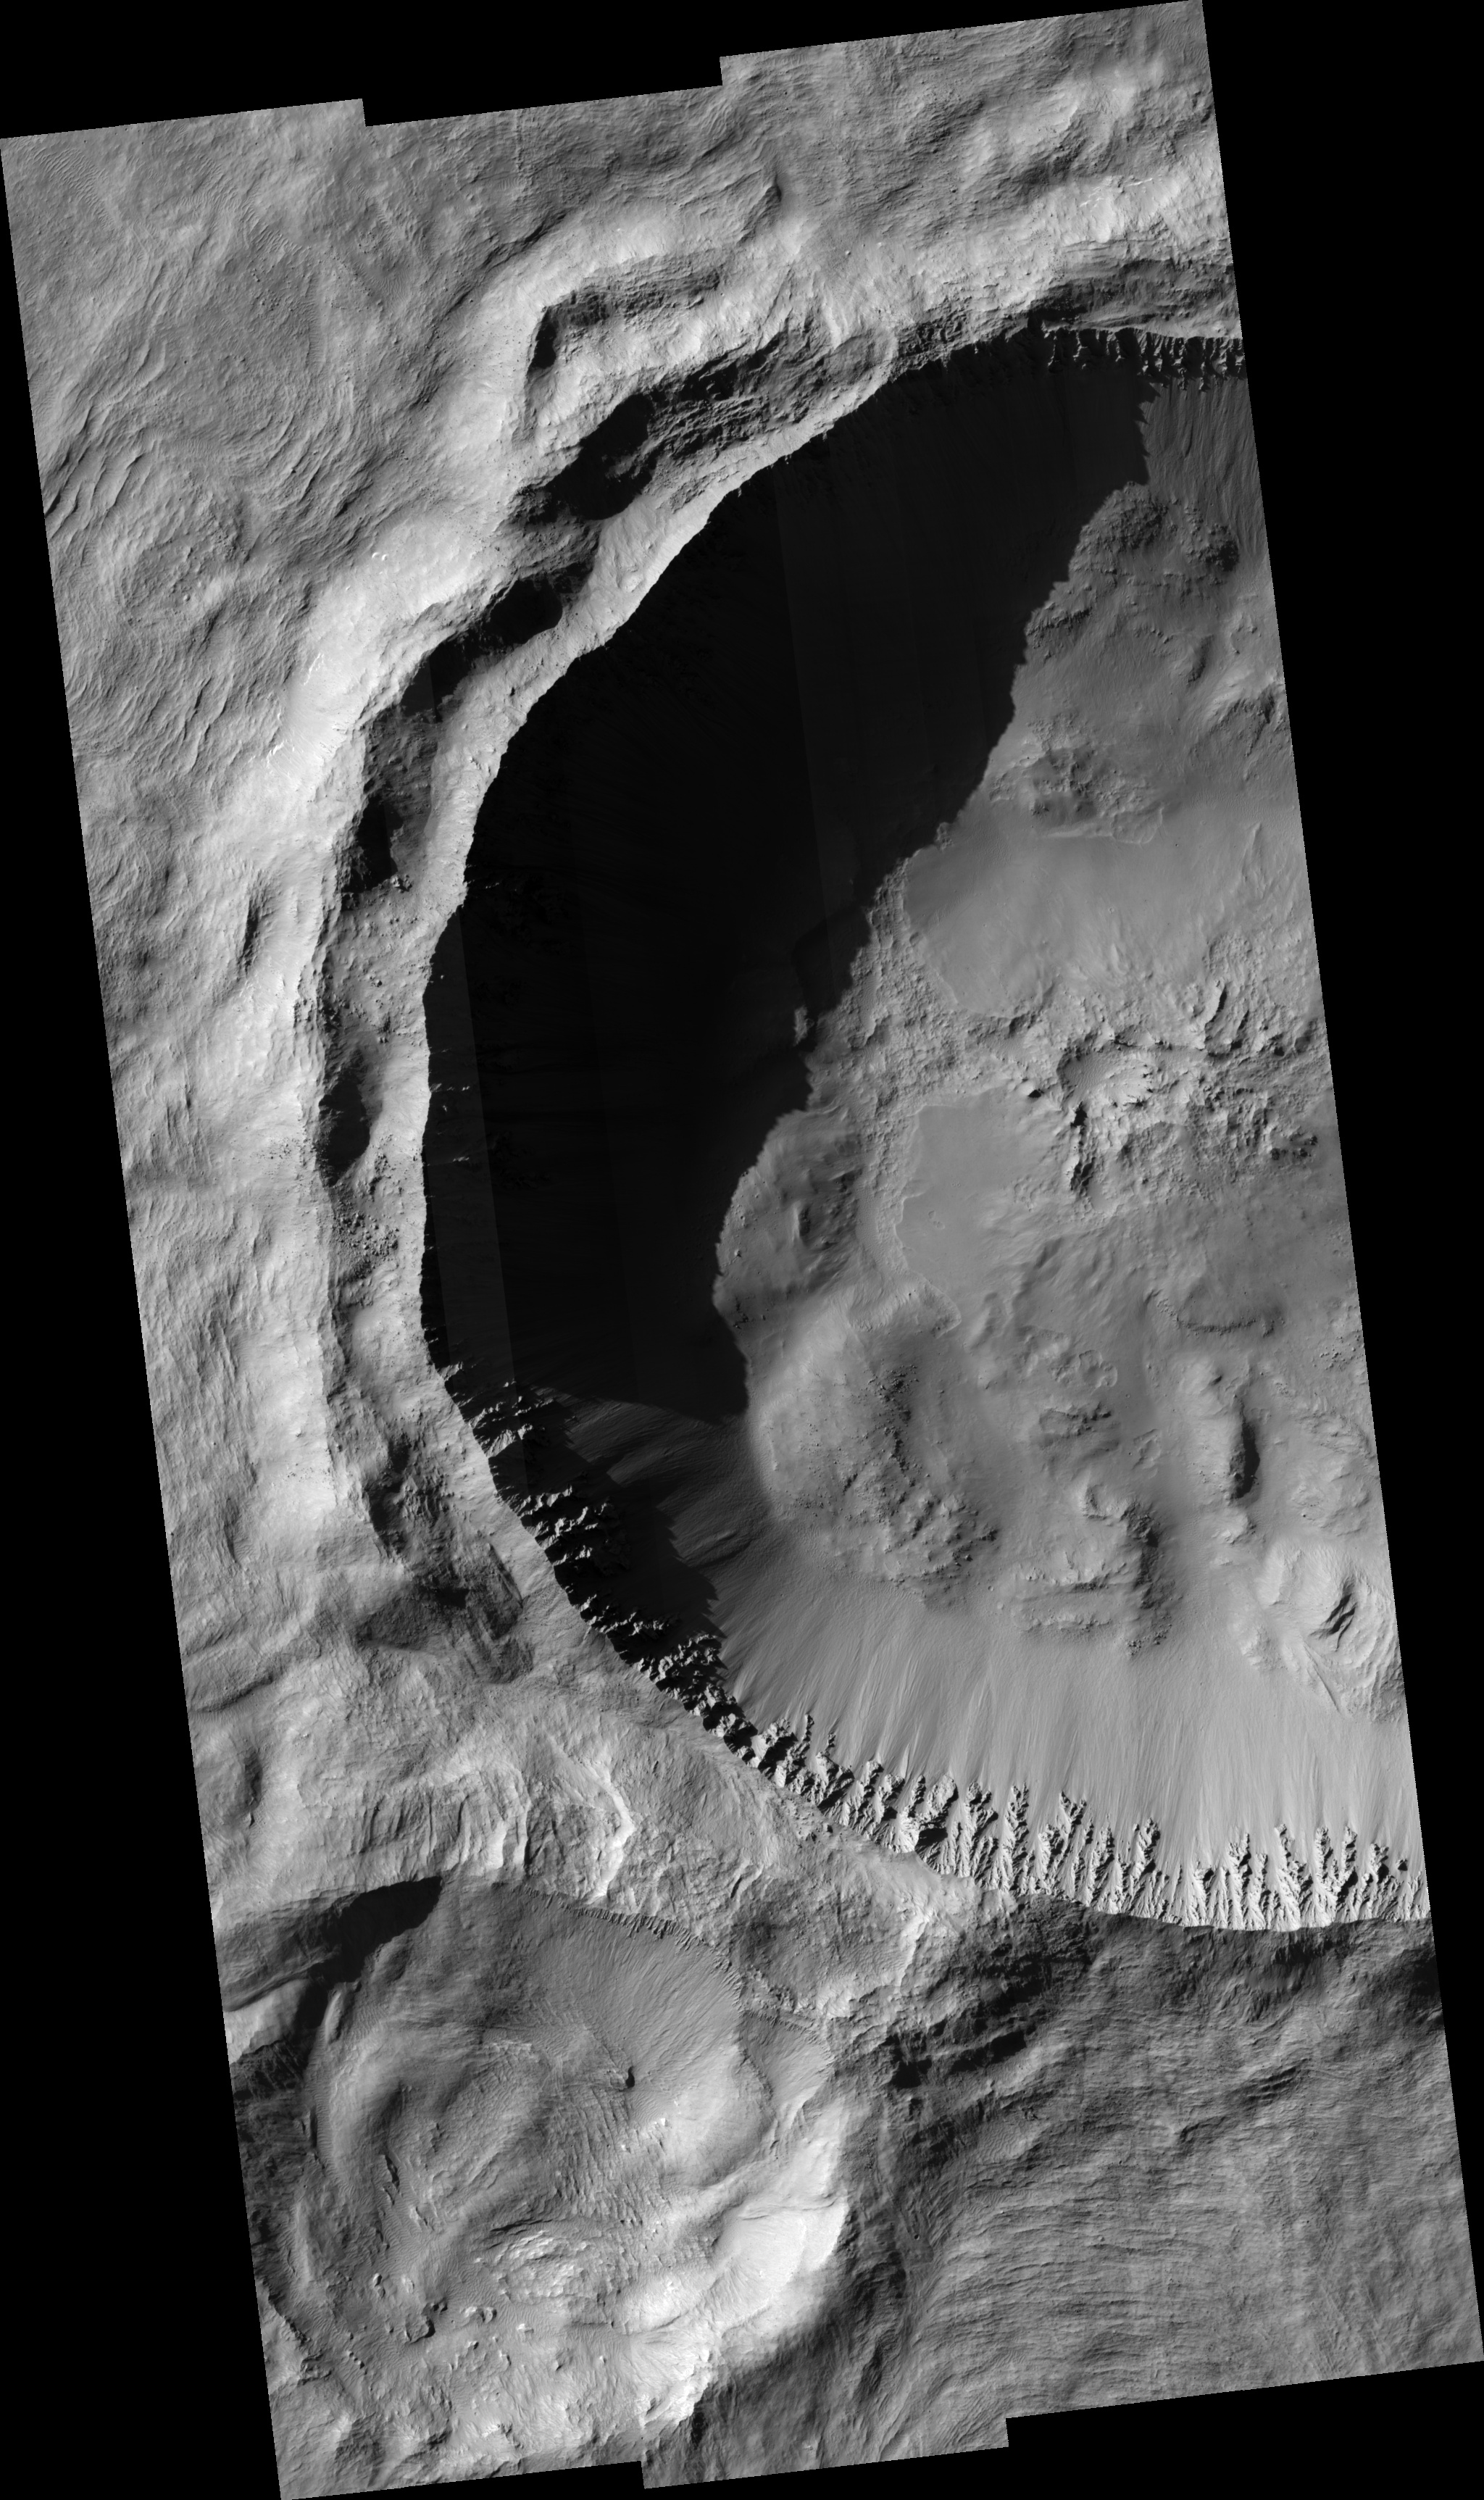

Rayed Gratteri Crater

This HiRISE image covers the western portion of the primary cavity of Gratteri crater situated in the Memnonia Fossae region. Gratteri crater is one of five definitive large rayed craters on Mars. Gratteri crater has a diameter of approximately 6.9 kilometers. Crater rays are long, linear features formed from the high-velocity ejection of blocks of material that re-impact the surface in linear clusters or chains that appear to emanate from the main or primary cavity. Such craters have been long recognized as the “brightest” and “freshest” craters on the Moon. However, Martian rays differ from lunar rays in that they are not “bright,” but best recognized by their thermal signature (at night) in 100 meter/pixel THEMIS thermal infrared images. The HiRISE image shows that Gratteri crater has well-developed and sharp crater morphologic features with no discernible superimposed impact craters. The HiRISE sub-image shows that this is true for the ejecta and crater floor up to the full resolution of the image. Massive slumped blocks of materials on the crater floor and the “spur and gully” morphology with the crater wall may suggest that the subsurface in this area may be thick and homogenous. Gratteri crater’s ejecta blanket (as seen in THEMIS images) can be described as “fluidized,” which may be suggestive of the presence of ground-ice that may have helped to “liquefy” the ejecta as it was deposited near the crater. Gratteri’s ejecta can be observed to have flowed in and around obstacles including an older, degraded crater lying immediately to the SW of Gratteri’s primary cavity.

Image PSP_001367_1620 was taken by the High Resolution Imaging Science Experiment (HiRISE) camera onboard the Mars Reconnaissance Orbiter spacecraft on November 10, 2006. The complete image is centered at -17.7 degrees latitude, 199.9 degrees East longitude. The range to the target site was 257.1 km (160.7 miles). At this distance the image scale ranges from 25.7 cm/pixel (with 1 x 1 binning) to 102.9 cm/pixel (with 4 x 4 binning). The image shown here has been map-projected to 25 cm/pixel and north is up. The image was taken at a local Mars time of 3:33 PM and the scene is illuminated from the west with a solar incidence angle of 64 degrees, thus the sun was about 26 degrees above the horizon. At a solar longitude of 133.6 degrees, the season on Mars is Northern Summer.

NASA’s Jet Propulsion Laboratory, a division of the California Institute of Technology in Pasadena, manages the Mars Reconnaissance Orbiter for NASA’s Science Mission Directorate, Washington. Lockheed Martin Space Systems, Denver, is the prime contractor for the project and built the spacecraft. The High Resolution Imaging Science Experiment is operated by the University of Arizona, Tucson, and the instrument was built by Ball Aerospace and Technology Corp., Boulder, Colo.

Credit: NASA/JPL/Univ. of Arizona